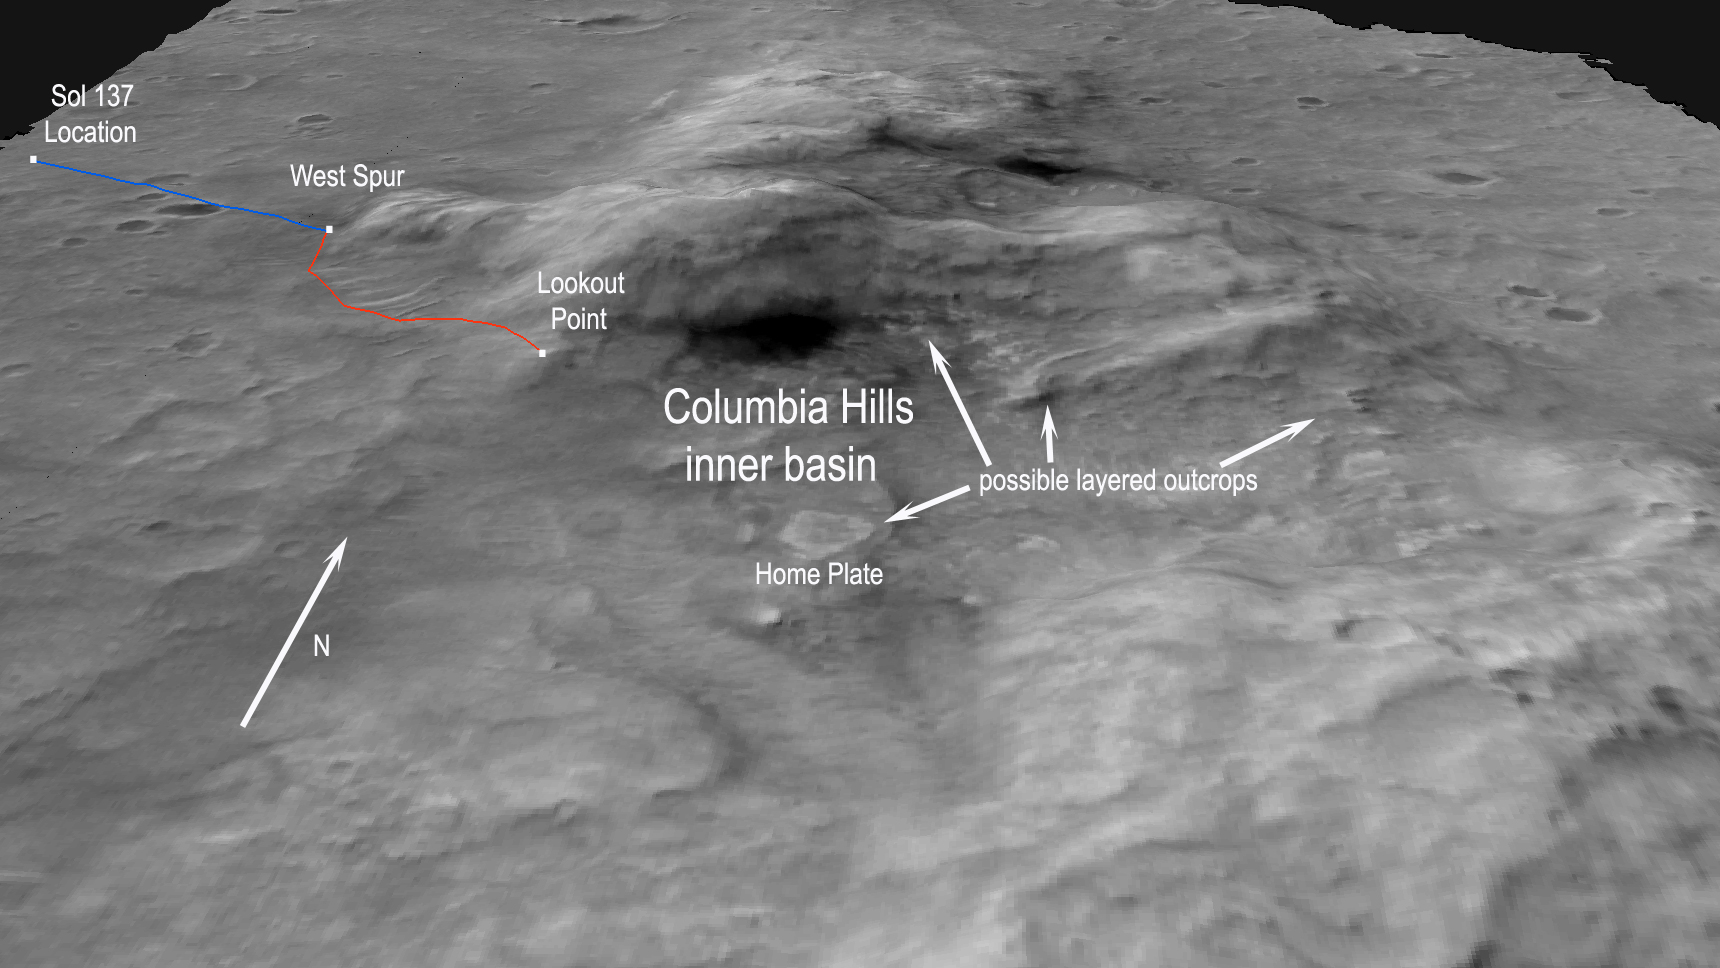

‘Columbia Hills’ from Orbit

This view of the “Columbia Hills” in Gusev Crater was made by draping an image from the Mars Orbiter Camera on NASA’s Mars Global Surveyor orbiter (image E0300012 from that camera) over a digital elevation model that was derived from two Mars Orbiter Camera images (E0300012 and R0200357).

This unique view is helpful to the rover team members as they plan the journey of NASA’s Mars Exploration Rover Spirit to the base of the Columbia Hills and beyond. Spirit successfully completed a three-month primary mission, and so far remains healthy in an extended mission of bonus exploration. As of sol 135 (on May 21, 2004), Spirit sits approximately 680 meters (0.4 miles) away from its first target at the western base of the hills, a spot informally called “West Spur.” The team estimates that Spirit will reach West Spur by sol 146 (June 1, 2004). Spirit will most likely remain there for about a week to study the outcrops and rocks associated with this location.

When done there, Spirit will head approximately 620 meters (0.38 miles) to a higher-elevation location informally called “Lookout Point.” Spirit might reach Lookout Point by around sol 165 (June 20, 2004). On the way, the rover will pass by and study ripple-shaped wind deposits that may reveal more information about wind processes on Mars.

Lookout Point will provide a great vantage point for scientists to remotely study the inner basin area of the Columbia Hills. This basin contains a broad range of interesting geological targets including the informally named “Home Plate” and other possible layered outcrops. These features suggest that the hills contain rock layers. Spirit might investigate the layers to determine whether they are water-deposited sedimentary rock.

Once at Lookout Point, Spirit will acquire 360-degree panoramic images of the entire area to help define the rover’s next steps. Assuming the rover stays healthy, Spirit will eventually drive down into the basin to get an up-close look at interesting features there.

Credit: NASA/JPL/MSSS/USGS